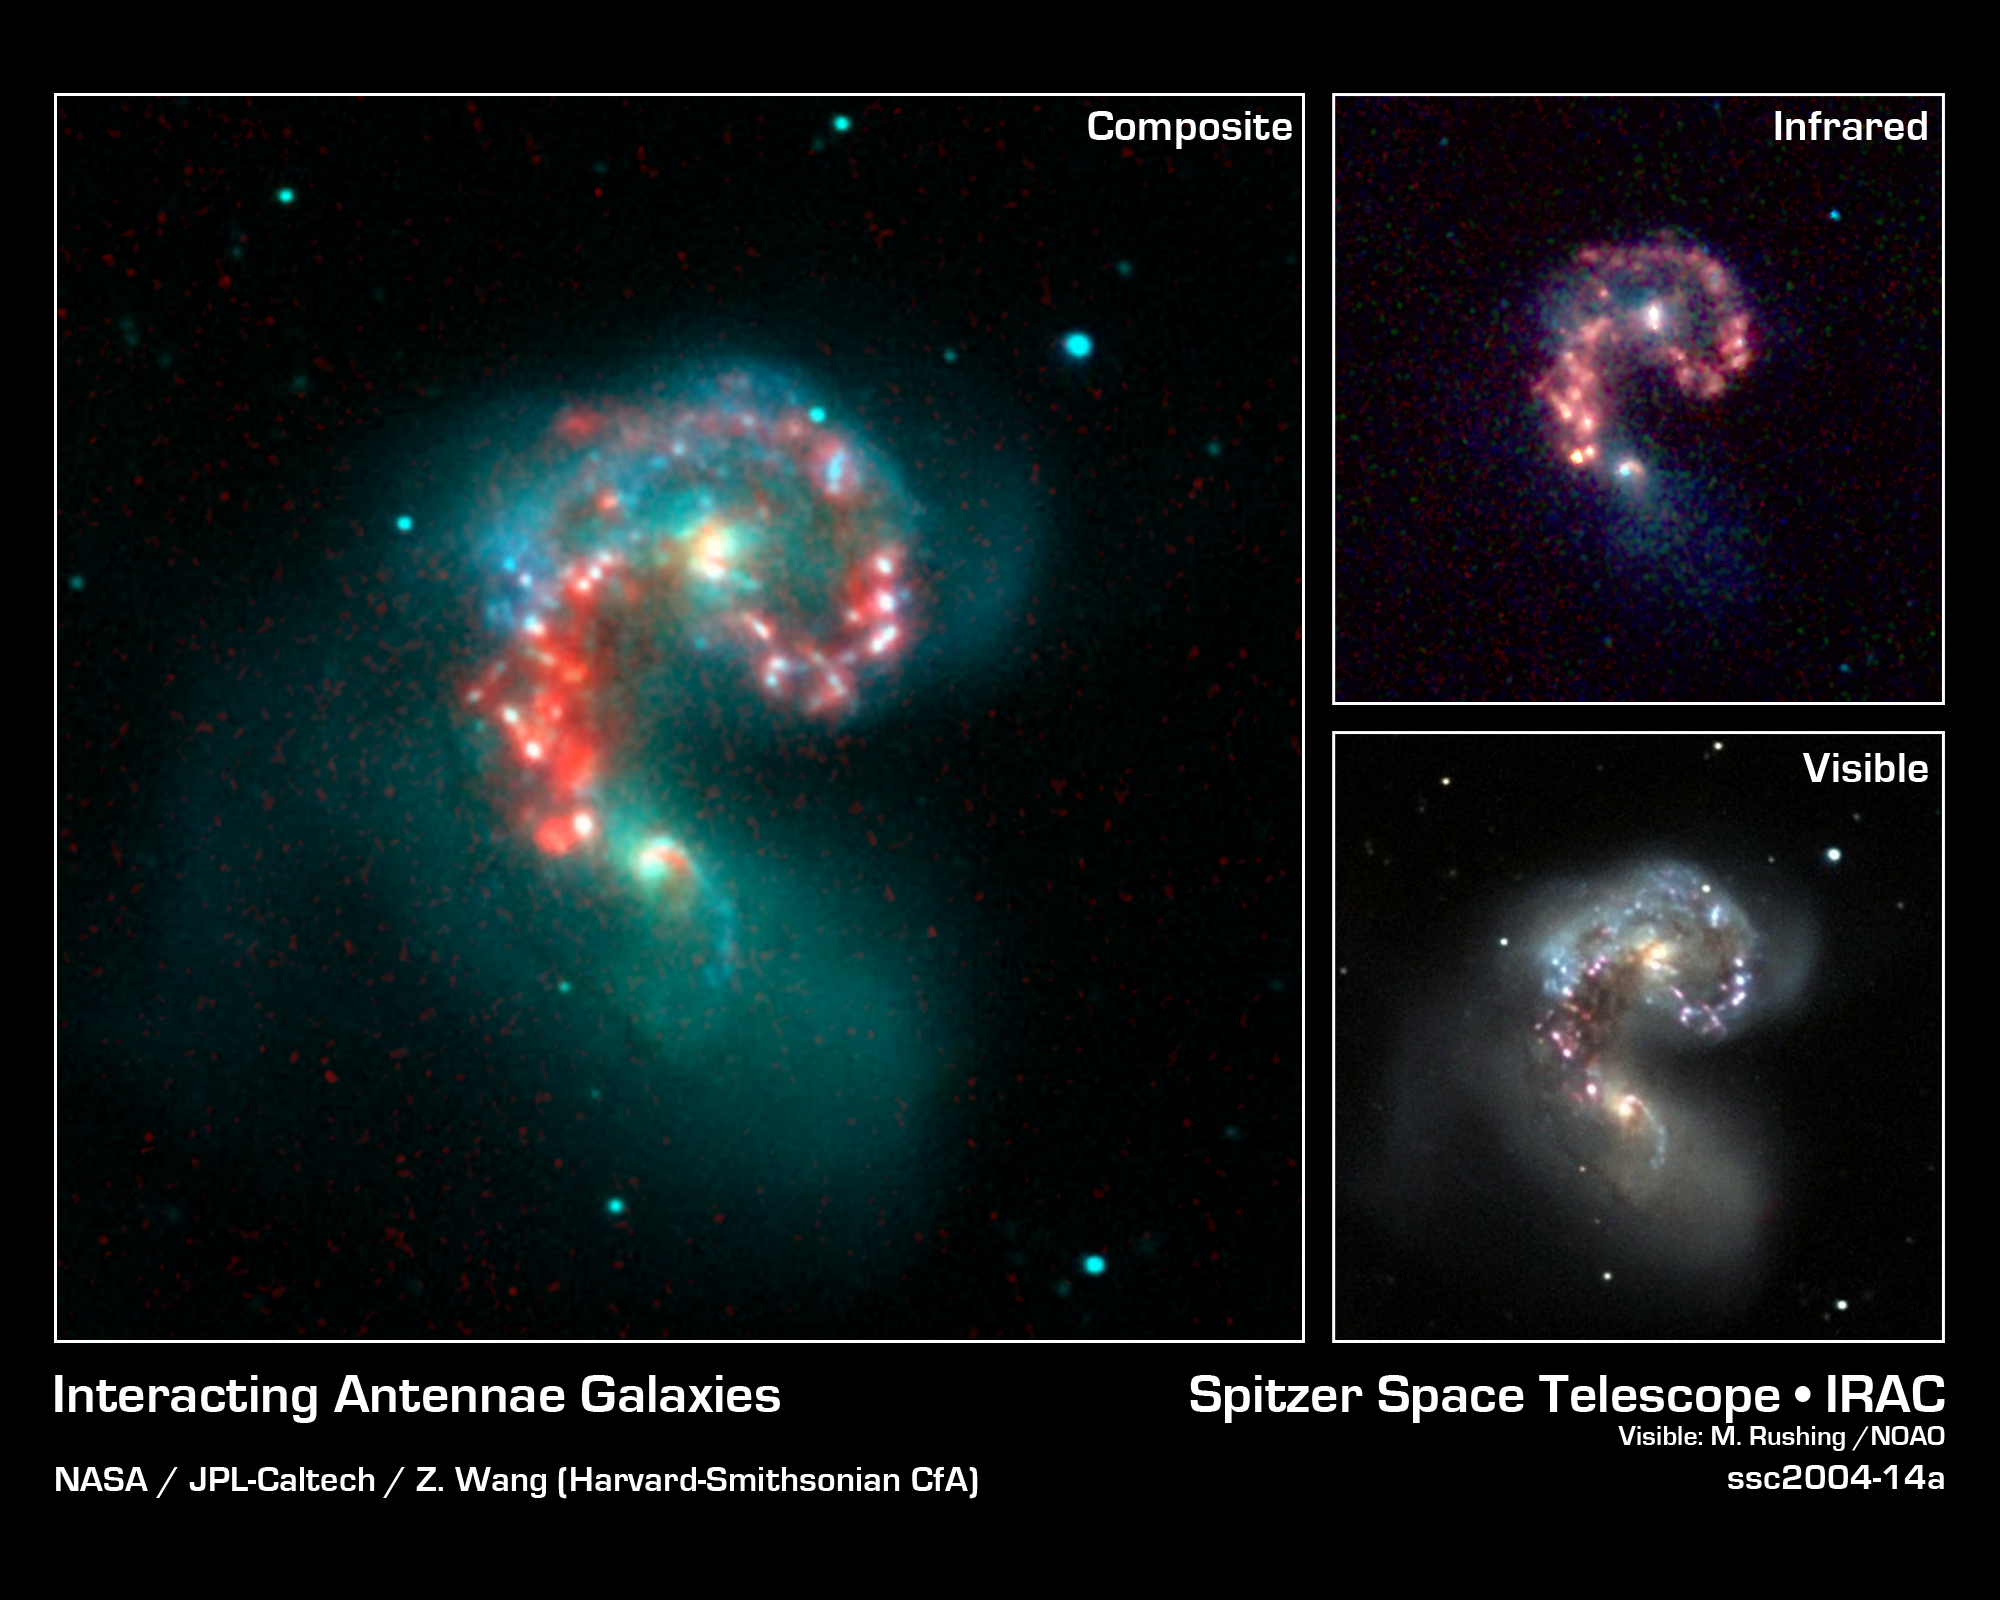

Fire Within the Antennae Galaxies

This image from NASA's Spitzer Space Telescope reveals hidden populations of newborn stars at the heart of the colliding "Antennae" galaxies. These two galaxies, known individually as NGC 4038 and 4039, are located around 68 million light-years away and have been merging together for about the last 800 million years. The latest Spitzer observations provide a snapshot of the tremendous burst of star formation triggered in the process of this collision, particularly at the site where the two galaxies overlap.

The main image is a composite of infrared data from Spitzer and visible-light data from Kitt Peak National Observatory, Tucson, Ariz. Visible light from stars in the galaxies (blue and green) is shown together with infrared light from warm dust clouds heated by newborn stars (red).

The two nuclei, or centers, of the merging galaxies show up as yellow-white areas, one above the other. The brightest clouds of forming stars lie in the overlap region between and left of the nuclei.

The upper right panel shows the Spitzer image by itself. This picture was taken by the infrared array camera and is a combination of infrared light ranging from 3.6 microns (shown in blue) to 8.0 microns (shown in red). The dust emission (red) is by far the strongest feature in this image. Starlight was systematically subtracted from the longer wavelength data (red) to enhance dust features.

The lower right panel shows the true-color, visible-light image by itself. Here, we find a strikingly different view, with the bright star-forming features seen in the Spitzer image buried within dark clouds of dust.

Throughout the sky, astronomers have identified many of these so-called "interacting" galaxies, whose spiral discs have been stretched and distorted by their mutual gravity as they pass close to one another. The distances involved are so large that the interactions evolve on timescales comparable to geologic changes on Earth. Observations of such galaxies, combined with computer models of these collisions, show that the galaxies often become forever bound to one another, eventually merging into a single, spheroidal-shaped galaxy.

In the Spitzer image, wavelengths of 3.6 microns are represented in blue, 4.5 microns in green and 5.8-8.0 microns in red. In the composite image, wavelengths of .44 microns are represented in blue, .70 microns in green and 8.0 microns in red. The Spitzer image was taken on Dec. 24, 2003.

Credit: NASA/JPL-Caltech/Z. Wang (Harvard-Smithsonian CfA); Visible: M. Rushing/NOAO